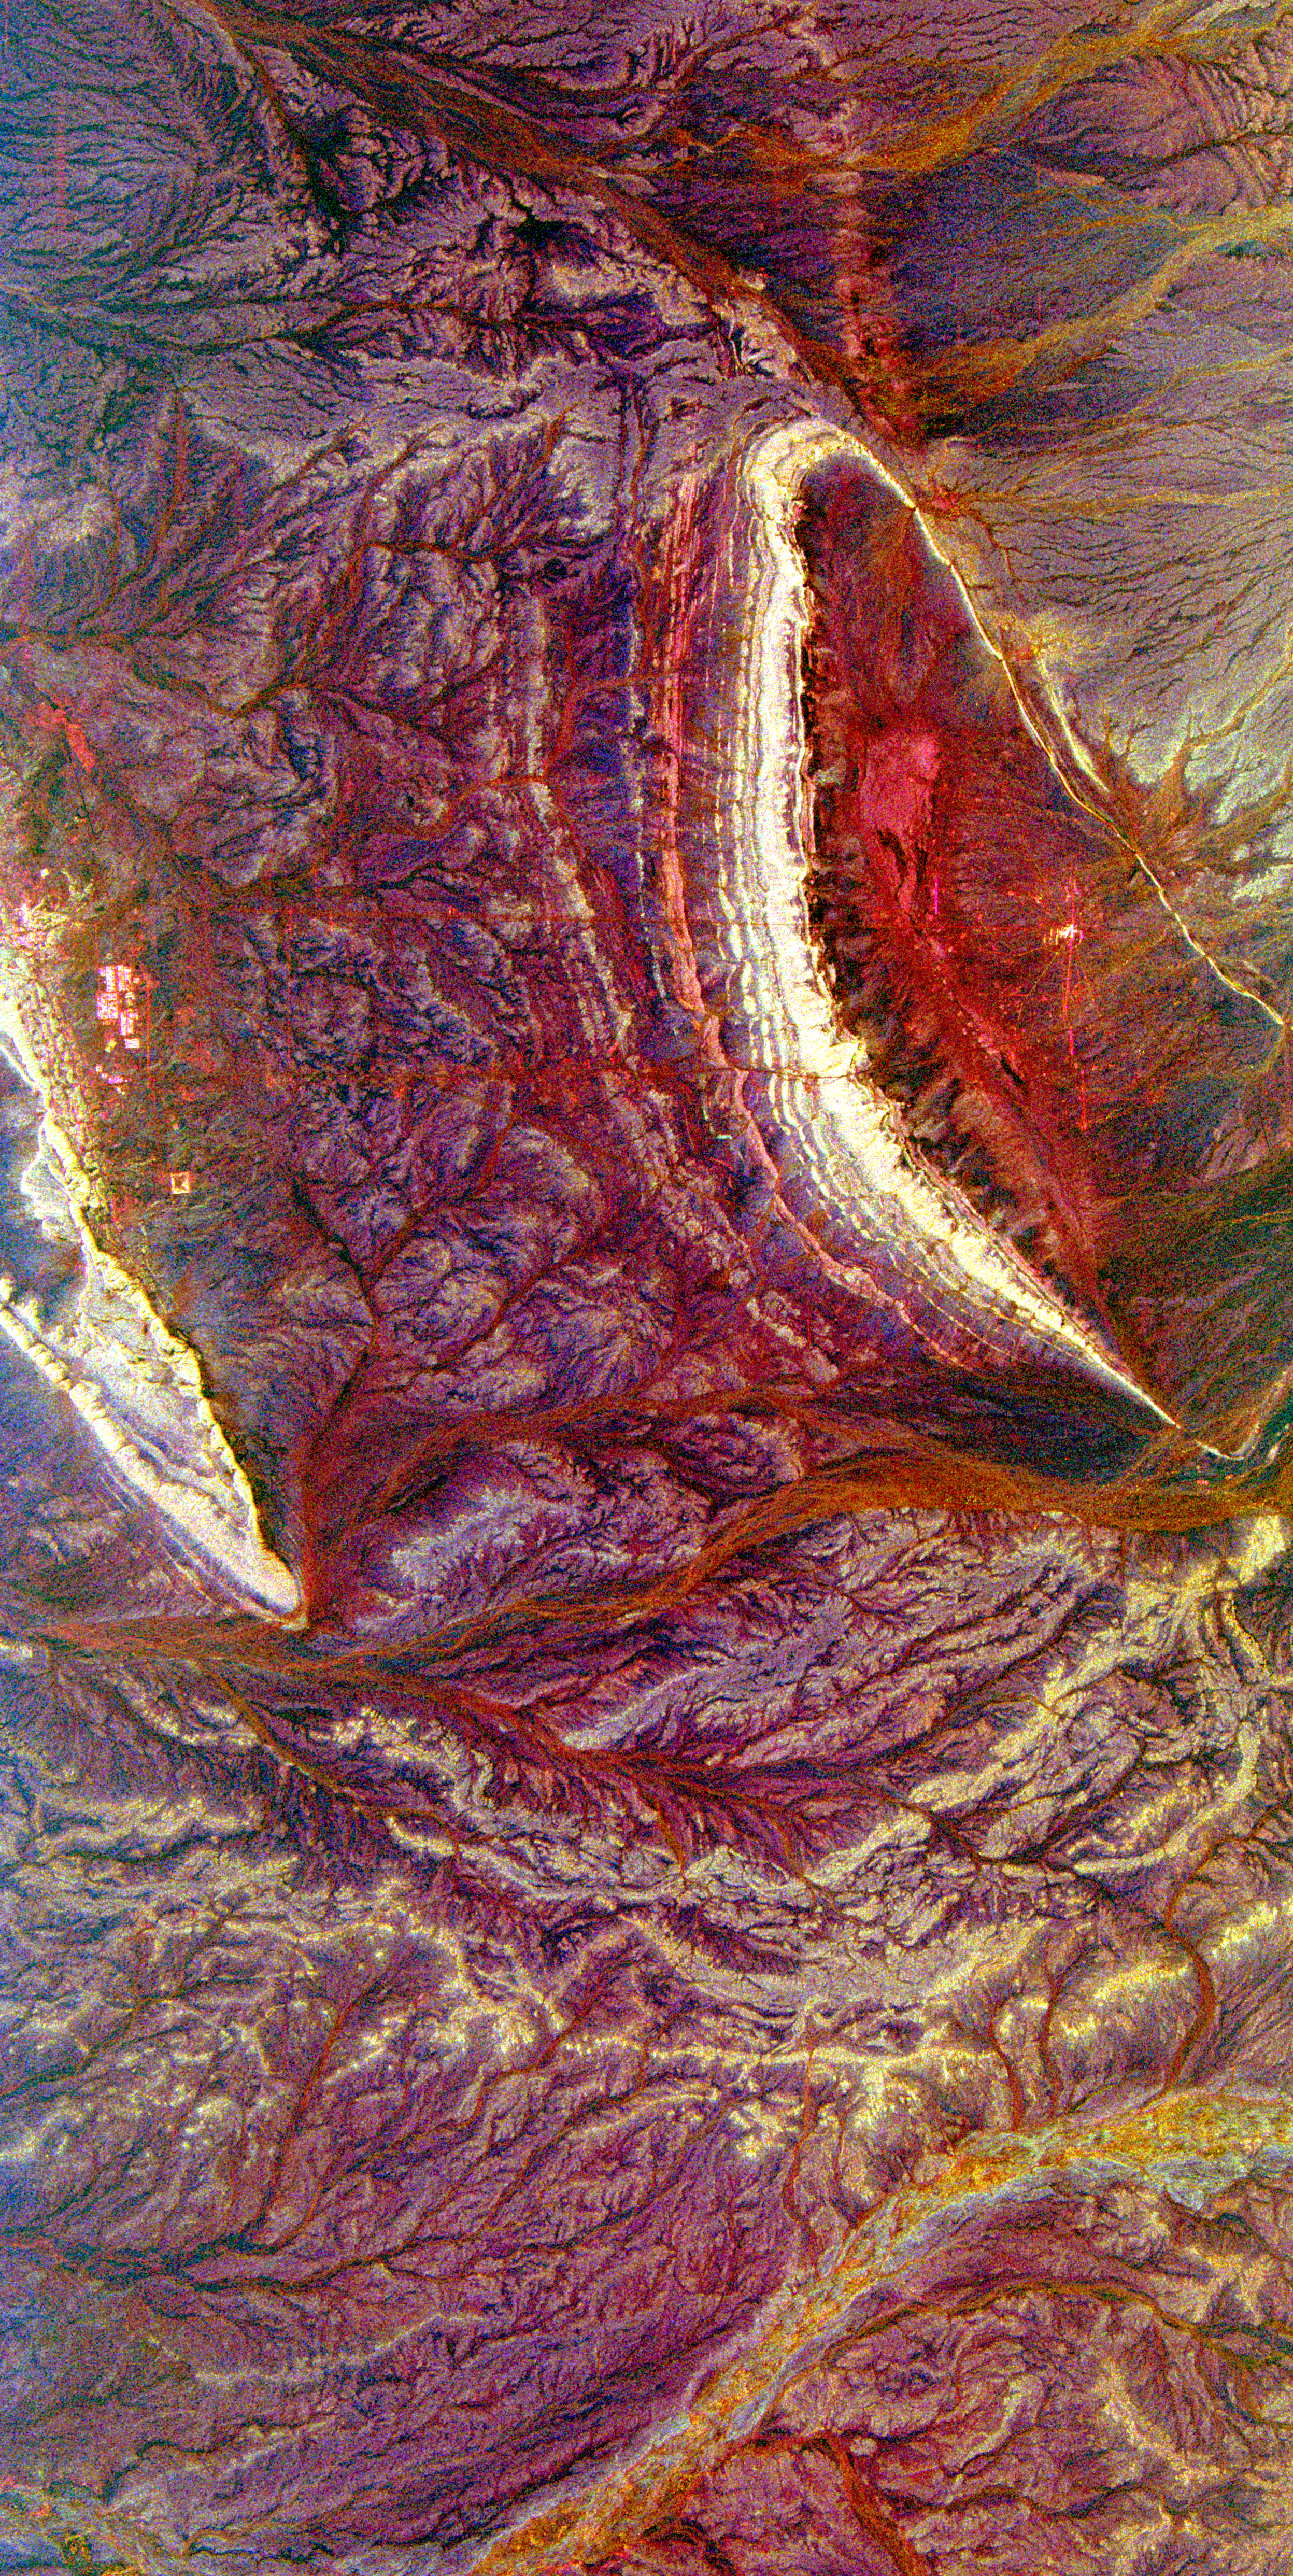

Space Radar Image of Central Plain, Oman

Bright, arc-shaped limestone hills and complex, branching drainage patterns dominate this three-frequency space radar image of a desert area in the north central plain of Oman. The hill along the left side of the image, called Jabal Fuhud, lies just south of the town of Fuhud, which appears as small bright rectangular features. The thin red lines that can be seen radiating out from this town are roads. The “u”-shaped hill in the right center of the image is called Jabal Natih. Layers in the limestone appear as stripes which parallel the crest of the hill. This region is an active area of petroleum production because these geological structures form natural traps for oil and gas. The branching patterns on the image are ancient drainage channels that formed when the climate in this area was much wetter. Two large dry river channels, called wadis, appear on the image. Wadi Umayri is the yellow stripe at the lower right corner of the image. A second orange-colored wadi runs from right to left below the two sets of hills. The bright yellow patterns between the wadis are areas of bedrock covered with a thin layer of sand. These rocks would not be visible in conventional satellite images or photographs. This image is centered at 22.25 degrees north latitude, 56.58 degrees east longitude. The area shown is approximately 42 kilometers by 78 kilometers (26 miles by 48 miles). North is toward the upper right. The colors are assigned to different radar frequencies and polarizations as follows: red is L-band, horizontally transmitted and received; green is C-band, horizontally transmitted and vertically received; and blue is X-band, vertically transmitted and received.

The image was acquired by the Spaceborne Imaging Radar-C/X-band Synthetic Aperture Radar (SIR-C/X-SAR) on April 10, 1994, on board the space shuttle Endeavour. SIR-C/X-SAR, a joint mission of the German, Italian and United States space agencies, is part of NASA’s Mission to Planet Earth program.

Credit: NASA/JPL